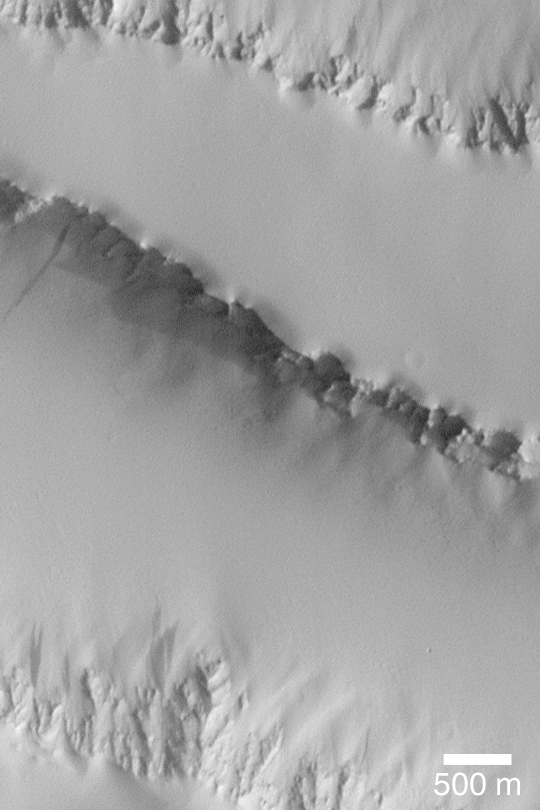

Dust Mantle Near Pavonis Mons

MGS MOC Release No. MOC2-356, 10 May 2003

This Mars Global Surveyor (MGS) Mars Orbiter Camera (MOC) image shows a thick mantle of dust covering lava flows north of Pavonis Mons so well that the flows are no longer visible. Flows are known to occur here because of the proximity to the volcano, and such flows normally have a very rugged surface. Fine dust, however, has settled out of the atmosphere over time and obscured the flows from view. The cliff at the top of the image faces north (up), the cliff in the middle of the image faces south (down), and the rugged slope at the bottom of the image faces north (up). The dark streak at the center-left was probably caused by an avalanche of dust sometime in the past few decades. The image is located near 4.1°N, 111.3°W. Sunlight illuminates the scene from the right/lower right.

Credit: NASA/JPL/Malin Space Science Systems